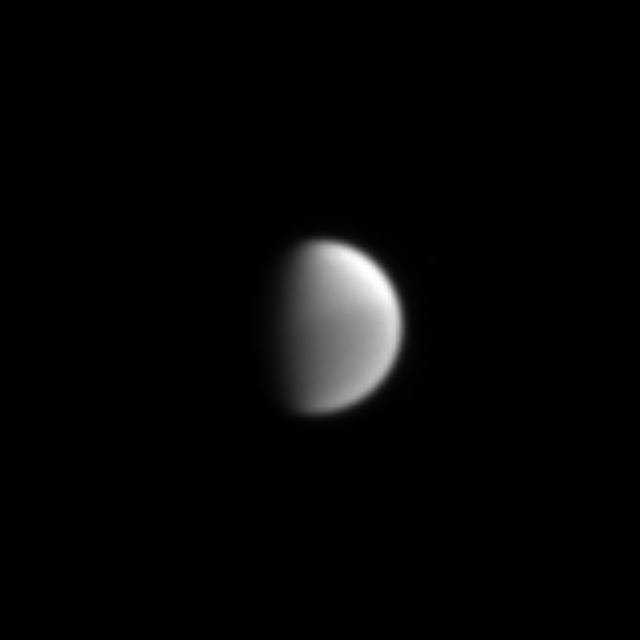

Two-Tone Titan

Cassini’s finely-tuned vision reveals hazes high in the skies over Titan in this narrow angle camera image taken by the Cassini spacecraft on May 22, 2004. Here the northern hemisphere is notably brighter than the southern hemisphere. This trait was noticed in images returned by the Voyager spacecraft, but the effect is presently reversed, North to South, as Titan is currently experiencing opposite seasons from those during the Voyager epoch 23 years ago.

The image was taken from a distance of 21.7 million kilometers (13.5 million miles) from Saturn through a filter sensitive to strong absorption by methane gas (centered at 889 nanometers). The image scale is 129 kilometers (80 miles) per pixel.

The Cassini-Huygens mission is a cooperative project of NASA, the European Space Agency and the Italian Space Agency. The Jet Propulsion Laboratory, a division of the California Institute of Technology in Pasadena, manages the Cassini-Huygens mission for NASA’s Office of Space Science, Washington, D.C. The Cassini orbiter and its two onboard cameras, were designed, developed and assembled at JPL. The imaging team is based at the Space Science Institute, Boulder, Colo.

Credit: NASA/JPL/Space Science Institute